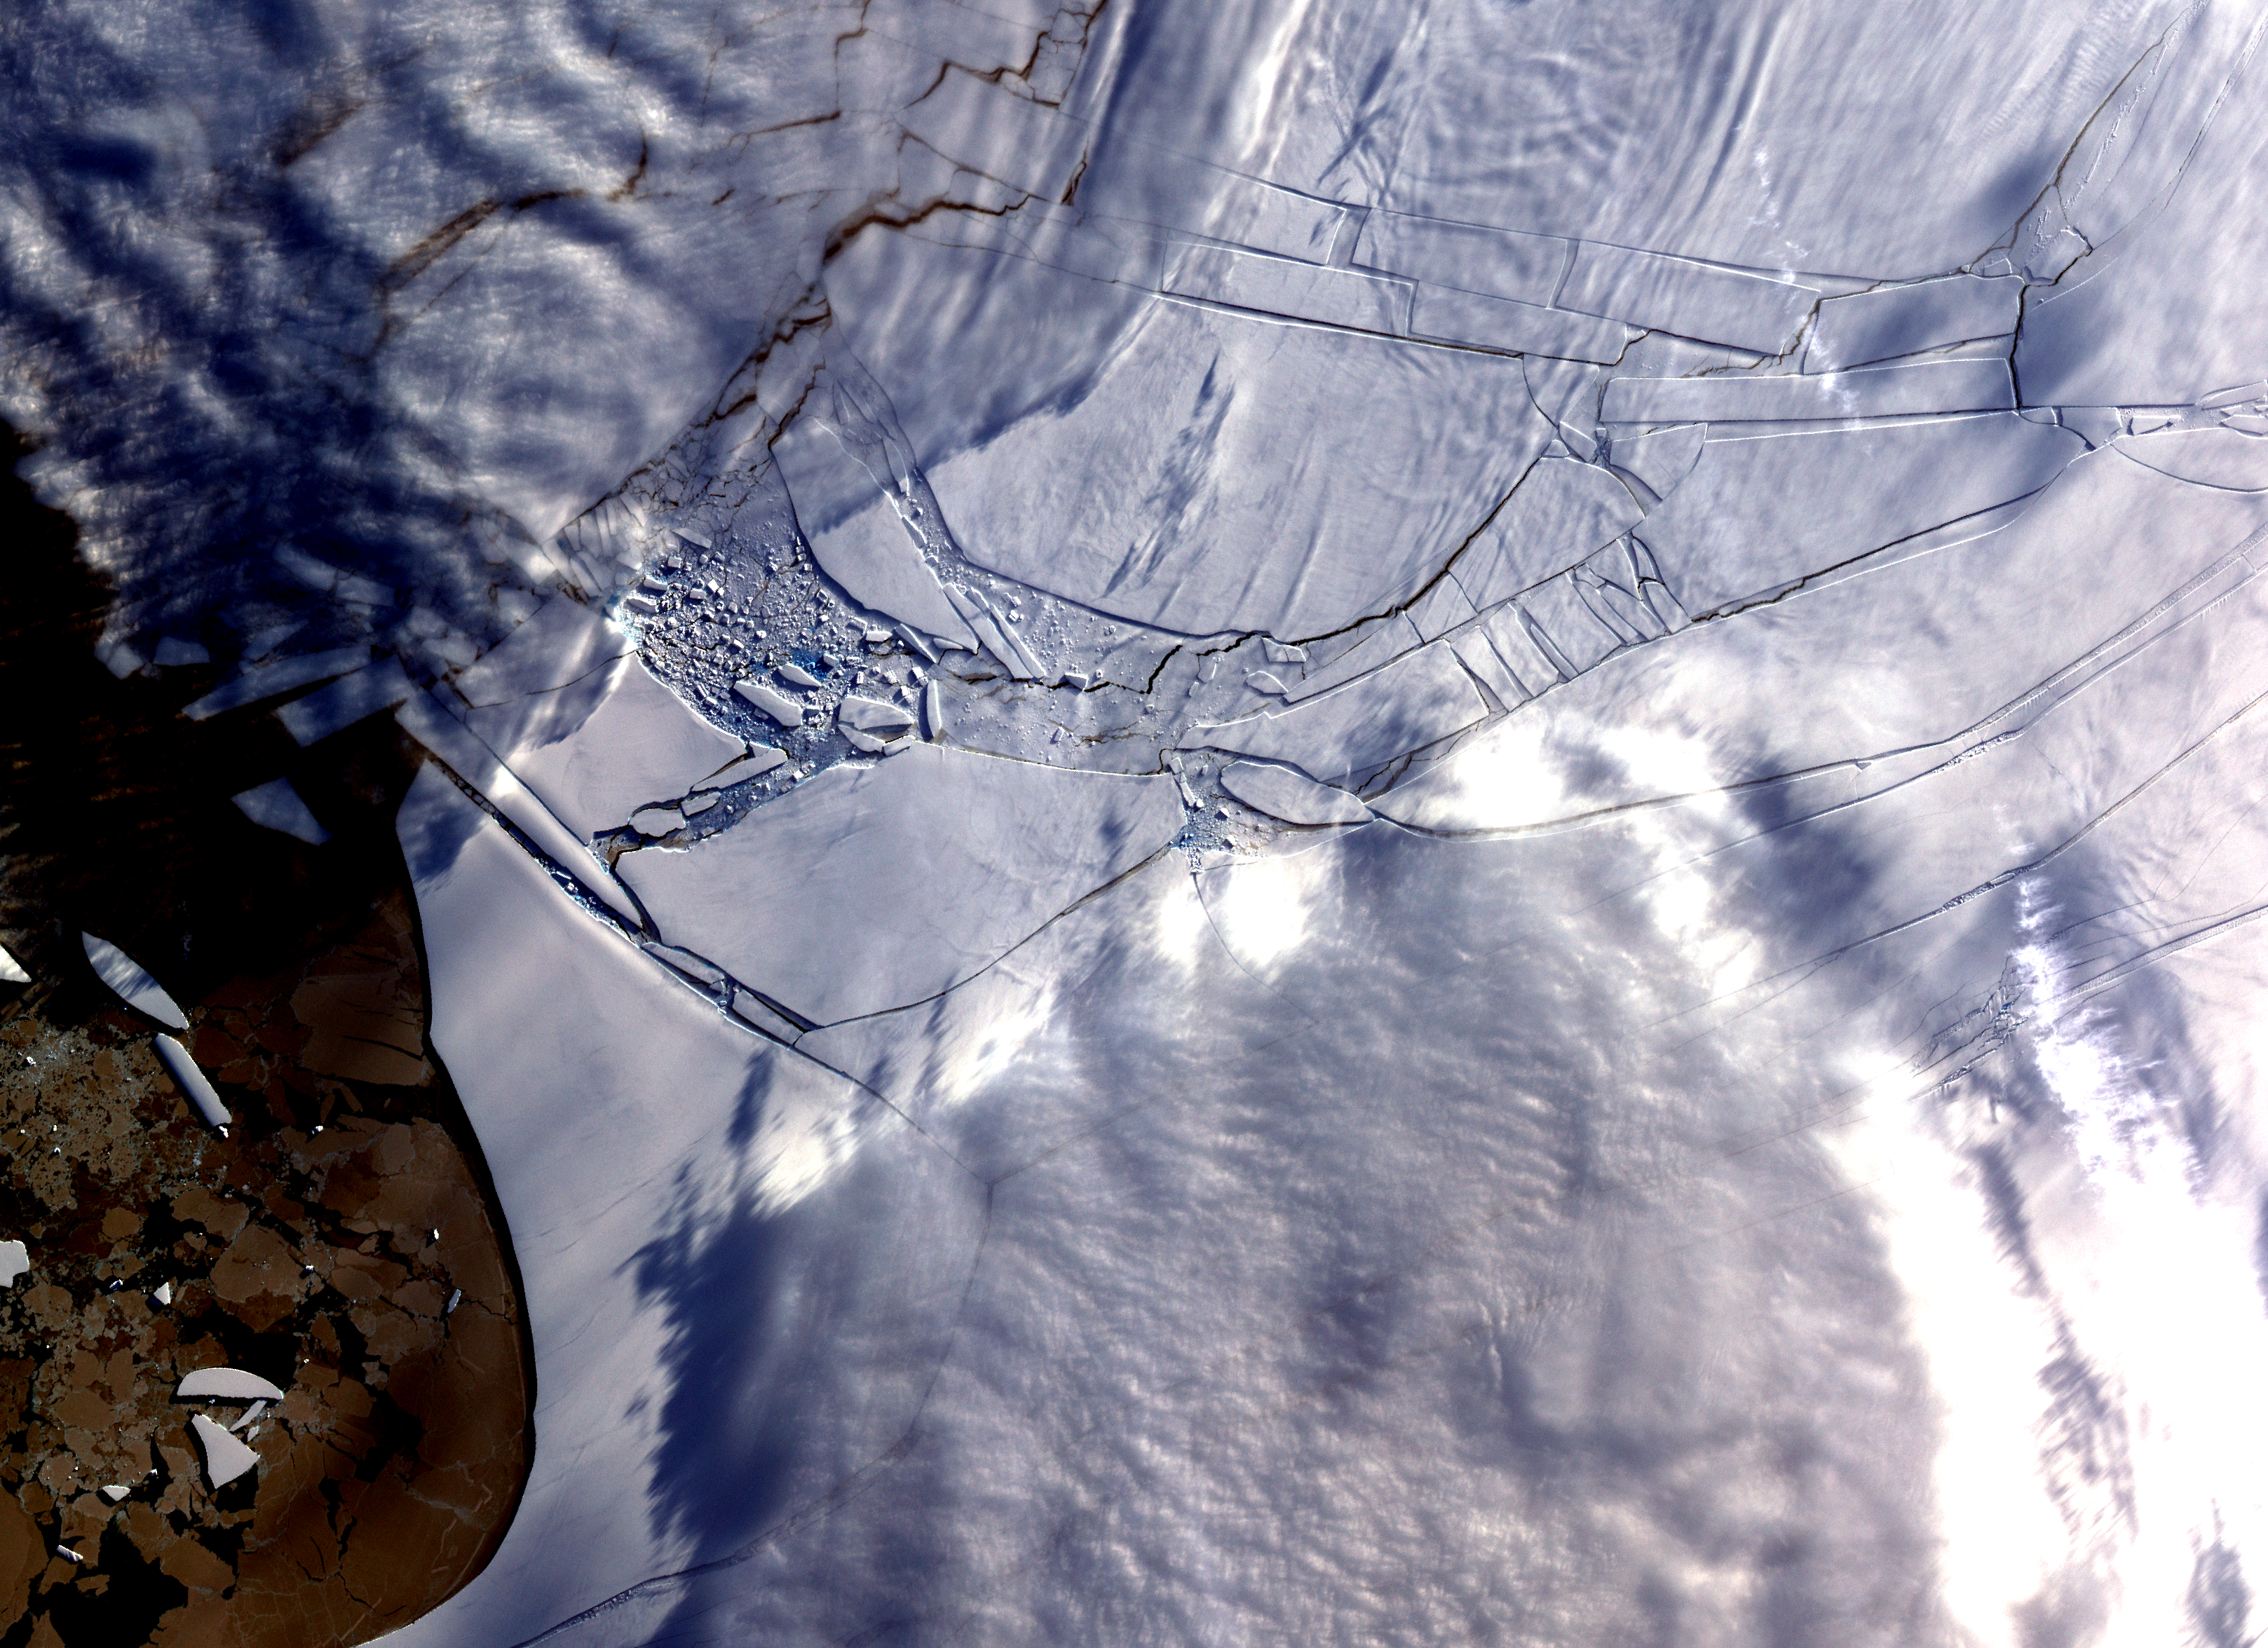

Wilkins Ice Shelf

The Wilkins Ice Shelf, on the western side of the Antarctic Peninsula, experienced multiple disintegration events in 2008. By the beginning of 2009, a narrow ice bridge was all that remained to connect the ice shelf to ice fragments fringing nearby Charcot Island. That bridge gave way in early April 2009. Days after the ice bridge rupture, on April 12, 2009, the Advanced Spaceborne Thermal Emission and Reflection Radiometer (ASTER) on NASA’s Terra satellite acquired this image of the southern base of the ice bridge, where it connected with the remnant ice shelf. Although the ice bridge has played a role in stabilizing the ice fragments in the region, its rupture doesn’t guarantee the ice will immediately move away.

With its 14 spectral bands from the visible to the thermal infrared wavelength region and its high spatial resolution of 15 to 90 meters (about 50 to 300 feet), ASTER images Earth to map and monitor the changing surface of our planet. ASTER is one of five Earth-observing instruments launched December 18, 1999, on NASA’s Terra satellite. The instrument was built by Japan’s Ministry of Economy, Trade and Industry. A joint U.S./Japan science team is responsible for validation and calibration of the instrument and the data products.

The broad spectral coverage and high spectral resolution of ASTER provides scientists in numerous disciplines with critical information for surface mapping and monitoring of dynamic conditions and temporal change. Example applications are: monitoring glacial advances and retreats; monitoring potentially active volcanoes; identifying crop stress; determining cloud morphology and physical properties; wetlands evaluation; thermal pollution monitoring; coral reef degradation; surface temperature mapping of soils and geology; and measuring surface heat balance.

The U.S. science team is located at NASA’s Jet Propulsion Laboratory, Pasadena, Calif. The Terra mission is part of NASA’s Science Mission Directorate.

More information about ASTER is available at http://asterweb.jpl.nasa.gov/.

Size:48 by 35 kilometers (30 by 22 miles)
Location: 70.3 degrees South latitude, 73.5 degrees West longitude
Orientation: North up
Image Data: ASTER Bands 1,2, and 3
Original Data Resolution: 15 meters (49.2 feet)
Date Acquired: April 12, 2009

Credit: NASA/GSFC/METI/ERSDAC/JAROS, and U.S./Japan ASTER Science Team